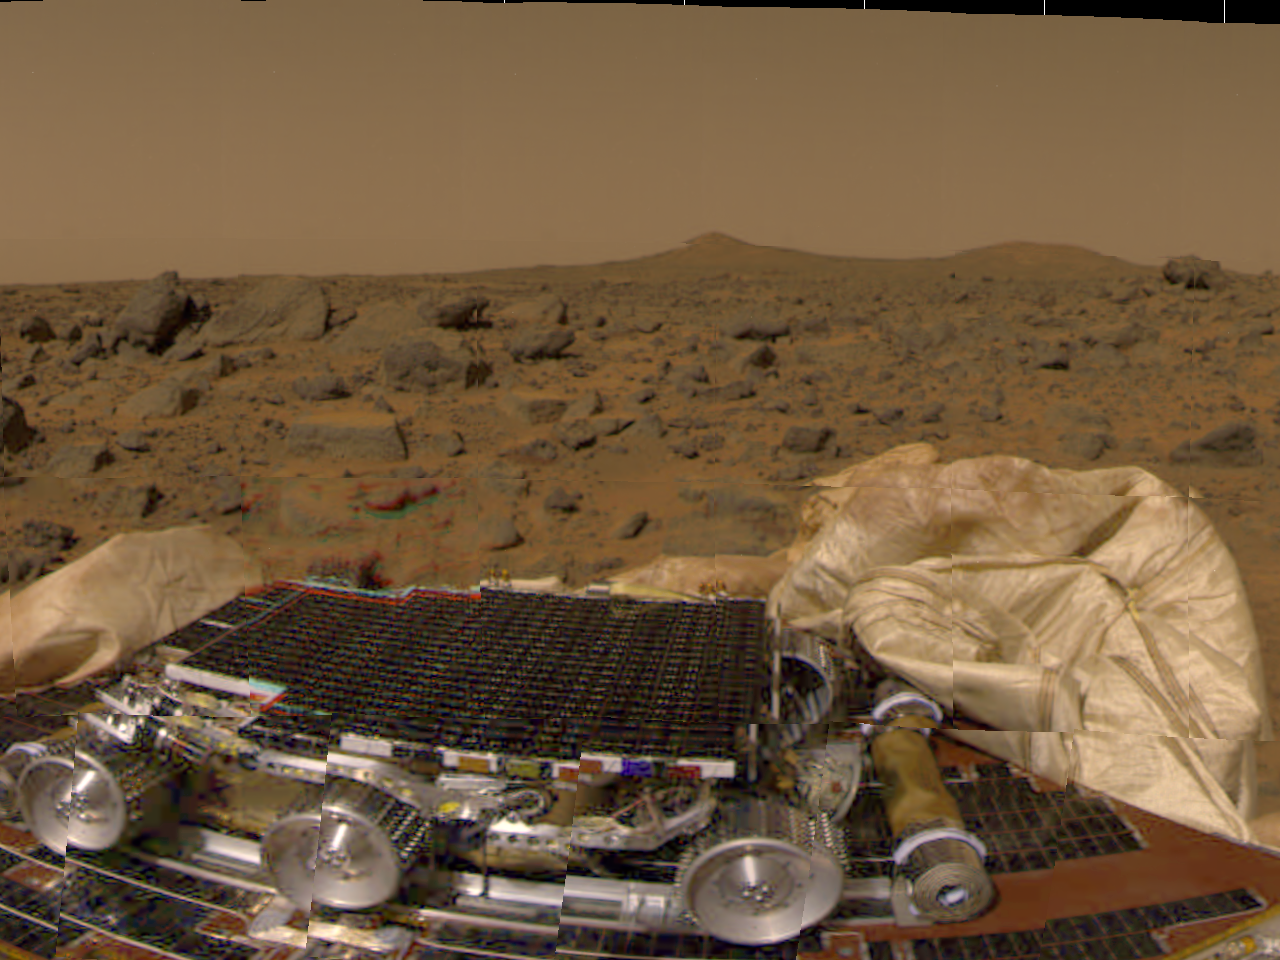

Pathfinder’s Rover, Airbags, & Martian Terrain

This is one of the first pictures taken by the camera on the Mars Pathfinder lander shortly after its touchdown at 10:07 AM Pacific Daylight Time on July 4, 1997. The small rover, named Sojourner, is seen in the foreground in its position on a solar panel of the lander. The white material on either side of the rover is part of the deflated airbag system used to absorb the shock of the landing. Between the rover and the horizon is the rock-strewn martian surface. Two hills are seen in the right distance, profiled against the light brown sky.

Pathfinder, a low-cost Discovery mission, is the first of a new fleet of spacecraft that are planned to explore Mars over the next ten years. Mars Global Surveyor, already en route, arrives at Mars on September 11 to begin a two year orbital reconnaissance of the planet’s composition, topography, and climate. Additional orbiters and landers will follow every 26 months.

The Jet Propulsion Laboratory, Pasadena, CA, developed and manages the Mars Pathfinder mission for NASA’s Office of Space Science, Washington, D.C. JPL is an operating division of the California Institute of Technology (Caltech). The Imager for Mars Pathfinder (IMP) was developed by the University of Arizona Lunar and Planetary Laboratory under contract to JPL. Peter Smith is the Principal Investigator.

Photojournal note: Sojourner spent 83 days of a planned seven-day mission exploring the Martian terrain, acquiring images, and taking chemical, atmospheric and other measurements. The final data transmission received from Pathfinder was at 10:23 UTC on September 27, 1997. Although mission managers tried to restore full communications during the following five months, the successful mission was terminated on March 10, 1998.

Credit: NASA/JPL